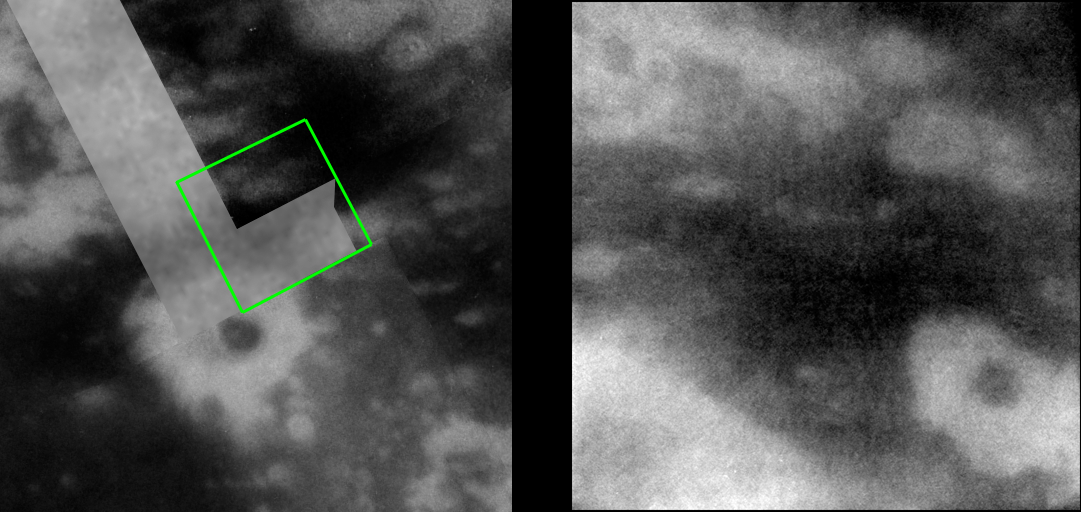

Dark Spots on Titan

This recent image of Titan reveals more complex patterns of bright and dark regions on the surface, including a small, dark, circular feature, completely surrounded by brighter material.

During the two most recent flybys of Titan, on March 31 and April 16, 2005, Cassini captured a number of images of the hemisphere of Titan that faces Saturn. The image at the left is taken from a mosaic of images obtained in March 2005 (see PIA06222) and shows the location of the more recently acquired image at the right. The new image shows intriguing details in the bright and dark patterns near an 80-kilometer-wide (50-mile) crater seen first by Cassini’s synthetic aperture radar experiment during a Titan flyby in February 2005 (see PIA07368) and subsequently seen by the imaging science subsystem cameras as a dark spot (center of the image at the left).

Interestingly, a smaller, roughly 20-kilometer-wide (12-mile), dark and circular feature can be seen within an irregularly-shaped, brighter ring, and is similar to the larger dark spot associated with the radar crater. However, the imaging cameras see only brightness variations, and without topographic information, the identity of this feature as an impact crater cannot be conclusively determined from this image. The visual infrared mapping spectrometer, which is sensitive to longer wavelengths where Titan’s atmospheric haze is less obscuring — observed this area simultaneously with the imaging cameras, so those data, and perhaps future observations by Cassini’s radar, may help to answer the question of this feature’s origin.

The new image at the right consists of five images that have been added together and enhanced to bring out surface detail and to reduce noise, although some camera artifacts remain.

These images were taken with the Cassini spacecraft narrow-angle camera using a filter sensitive to wavelengths of infrared light centered at 938 nanometers — considered to be the imaging science subsystem’s best spectral filter for observing the surface of Titan. This view was acquired from a distance of 33,000 kilometers (20,500 miles). The pixel scale of this image is 390 meters (0.2 miles) per pixel, although the actual resolution is likely to be several times larger.

The Cassini-Huygens mission is a cooperative project of NASA, the European Space Agency and the Italian Space Agency. The Jet Propulsion Laboratory, a division of the California Institute of Technology in Pasadena, manages the mission for NASA’s Science Mission Directorate, Washington, D.C. The Cassini orbiter and its two onboard cameras were designed, developed and assembled at JPL. The imaging team is based at the Space Science Institute, Boulder, Colo.

Credit: NASA/JPL/Space Science Institute